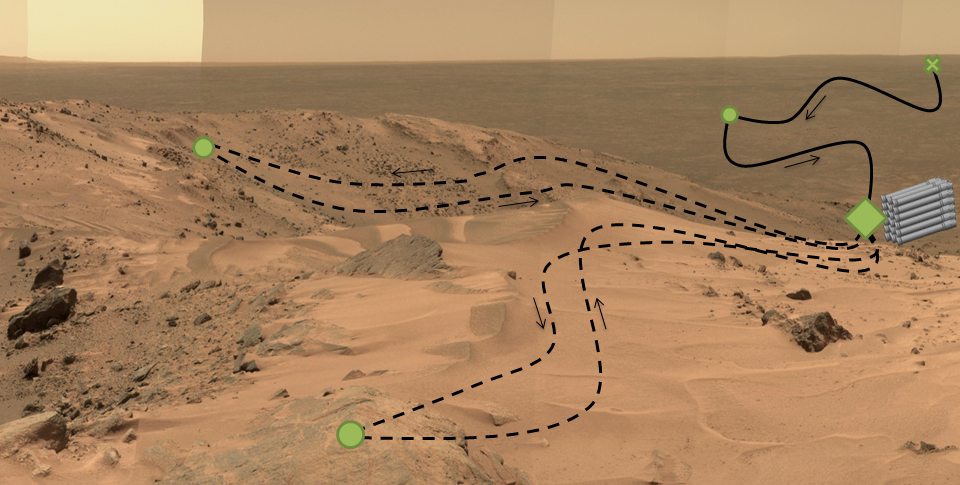

Adaptive Caching Concept

This diagram, superimposed on a photo of Martian landscape, illustrates a concept called “adaptive caching,” which is in development for NASA’s 2020 Mars rover mission.

In addition to the investigations that the Mars 2020 rover will conduct on Mars, the rover will collect carefully selected samples of Mars rock and soil and cache them to be available for possible return to Earth if a Mars sample-return mission is scheduled and flown.

Each sample will be stored in a sealed tube. Adaptive caching would result in a set of samples, up to the maximum number of tubes carried on the rover, being placed on the surface at the discretion of the mission operators. The tubes holding the collected samples would not go into a surrounding container.

In this illustration, green dots indicate “regions of interest,” where samples might be collected. The green diamond indicates one region of interest serving as the depot for the cache. The green X at upper right represents the landing site. The solid black line indicates the rover’s route during its prime mission, and the dashed black line indicates its route during an extension of the mission.

The base image is a portion of the “Everest Panorama” taken by the panoramic camera on NASA’s Mars Exploration Rover Spirit at the top of Husband Hill in 2005 (see PIA03095).

NASA’s Jet Propulsion Laboratory, a division of the California Institute of Technology, Pasadena, manages NASA’s Mars Exploration Program for the NASA Science Mission Directorate, Washington.

Credit: NASA/JPL-Caltech/Cornell Univ./Arizona State Univ.